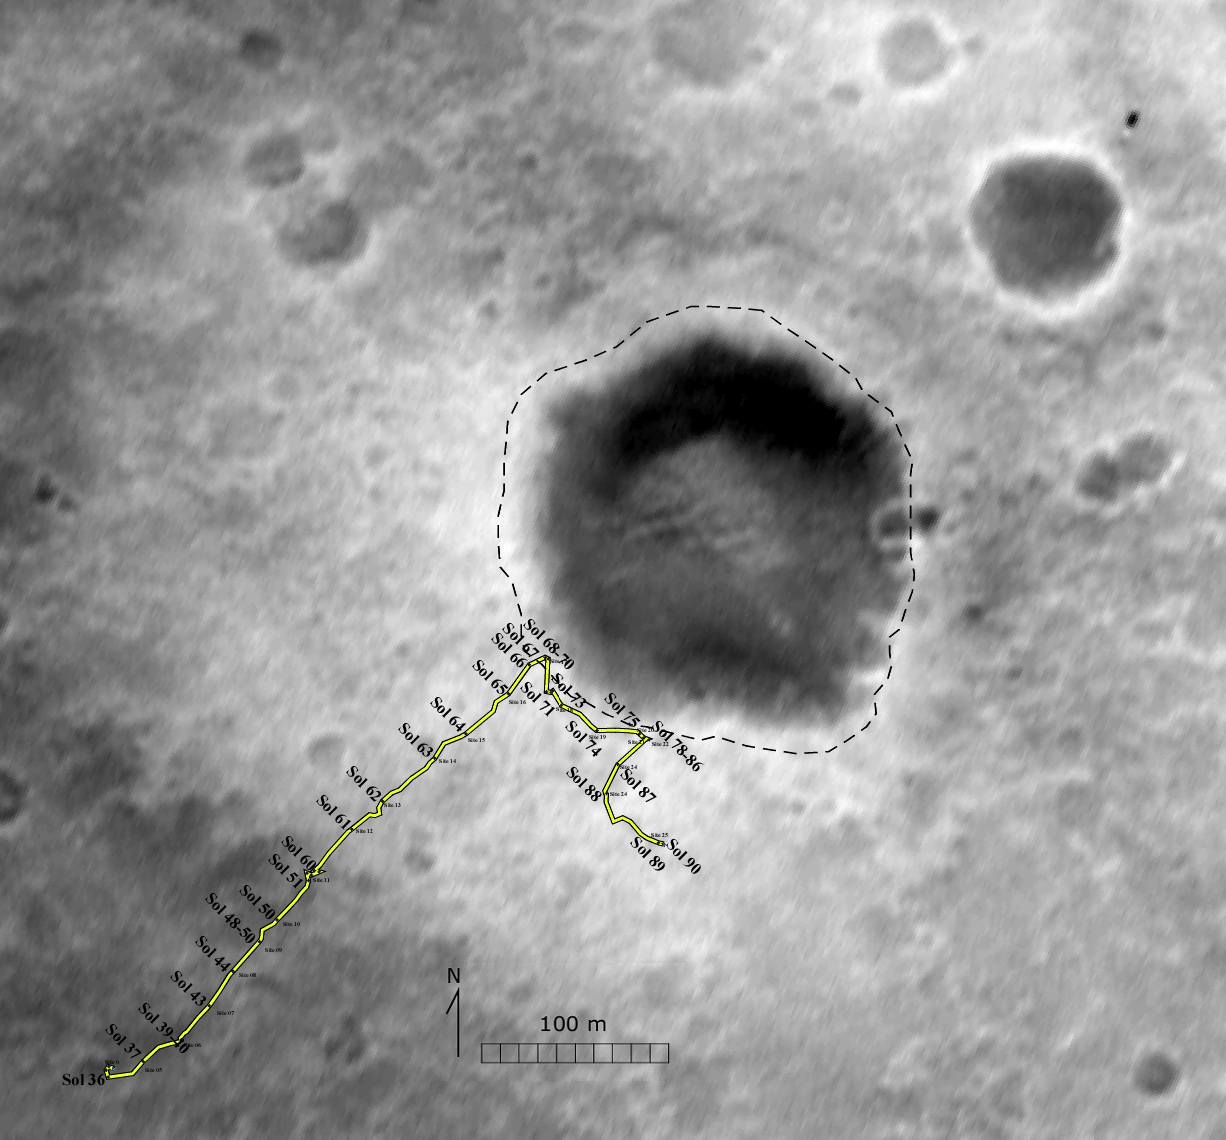

Spirit’s Prime-Mission Traverse

A traverse map for NASA’s Mars Exploration Rover Spirit traces the path Spirit drove during its prime mission of 90 sols. The base image for this map was taken seconds before landing by Spirit’s downward-looking descent image motion estimation system camera.

Credit: NASA/JPL/New Mexico Museum of Natural History